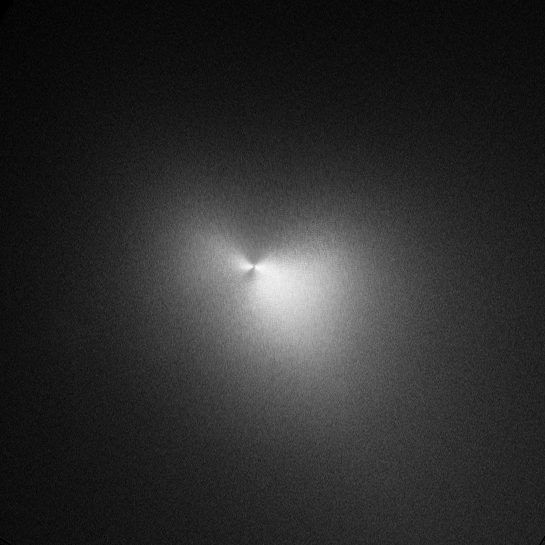

Hubble Image of Comet Holmes – November 4, 2007

Hubble Space Telescope Image of Comet Holmes Taken on November 4.

Credit: NASA, ESA, and H. Weaver (Johns Hopkins University/Applied Physics Lab)